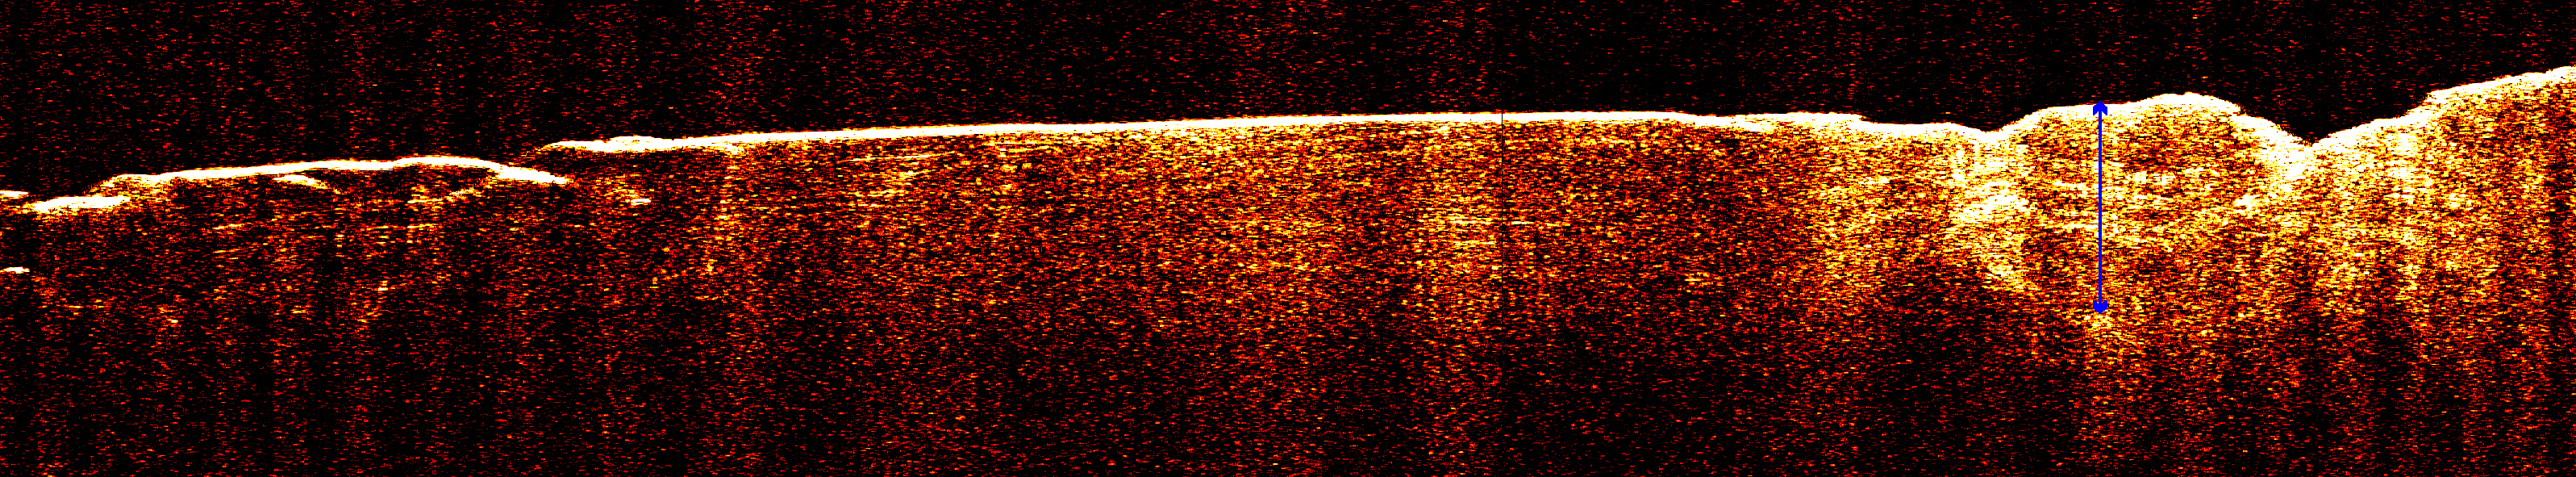

Radar View of Layering near Mars’ South Pole, Orbit 1360

A radargram from the Shallow Subsurface Radar instrument (SHARAD) on NASA’s Mars Reconnaissance Orbiter reveals detailed structure in the polar layered deposits of Mars’ south pole.

The horizontal scale of the radargram is distance along the orbiter’s ground track, about 650 kilometers (400 miles) from about 74 degrees south latitude on the left to about 85 degrees south latitude at right. The vertical scale is time delay of radar signals reflected back to the spacecraft from the surface and subsurface. For reference, the white double-headed arrow indicates a distance of about 800 meters (2,600 feet) between one of the strongest subsurface reflectors and ground level, based on an assumed velocity of the radar waves in the subsurface. This reflector marks the base of the polar layered deposits. The color scale varies from black for weak reflections to white for strong reflections.

The sounding radar collected the data presented here during orbit 1360 of the mission, on Nov. 10, 2006.

The Shallow Subsurface Radar was provided by the Italian Space Agency (ASI). Its operations are led by the University of Rome and its data are analyzed by a joint U.S.-Italian science team. NASA’s Jet Propulsion Laboratory, a division of the California Institute of Technology, Pasadena, manages the Mars Reconnaissance Orbiter for the NASA Science Mission Directorate, Washington.

Credit: NASA/JPL-Caltech/ASI/University of Rome/Washington Universtiy in St. Louis